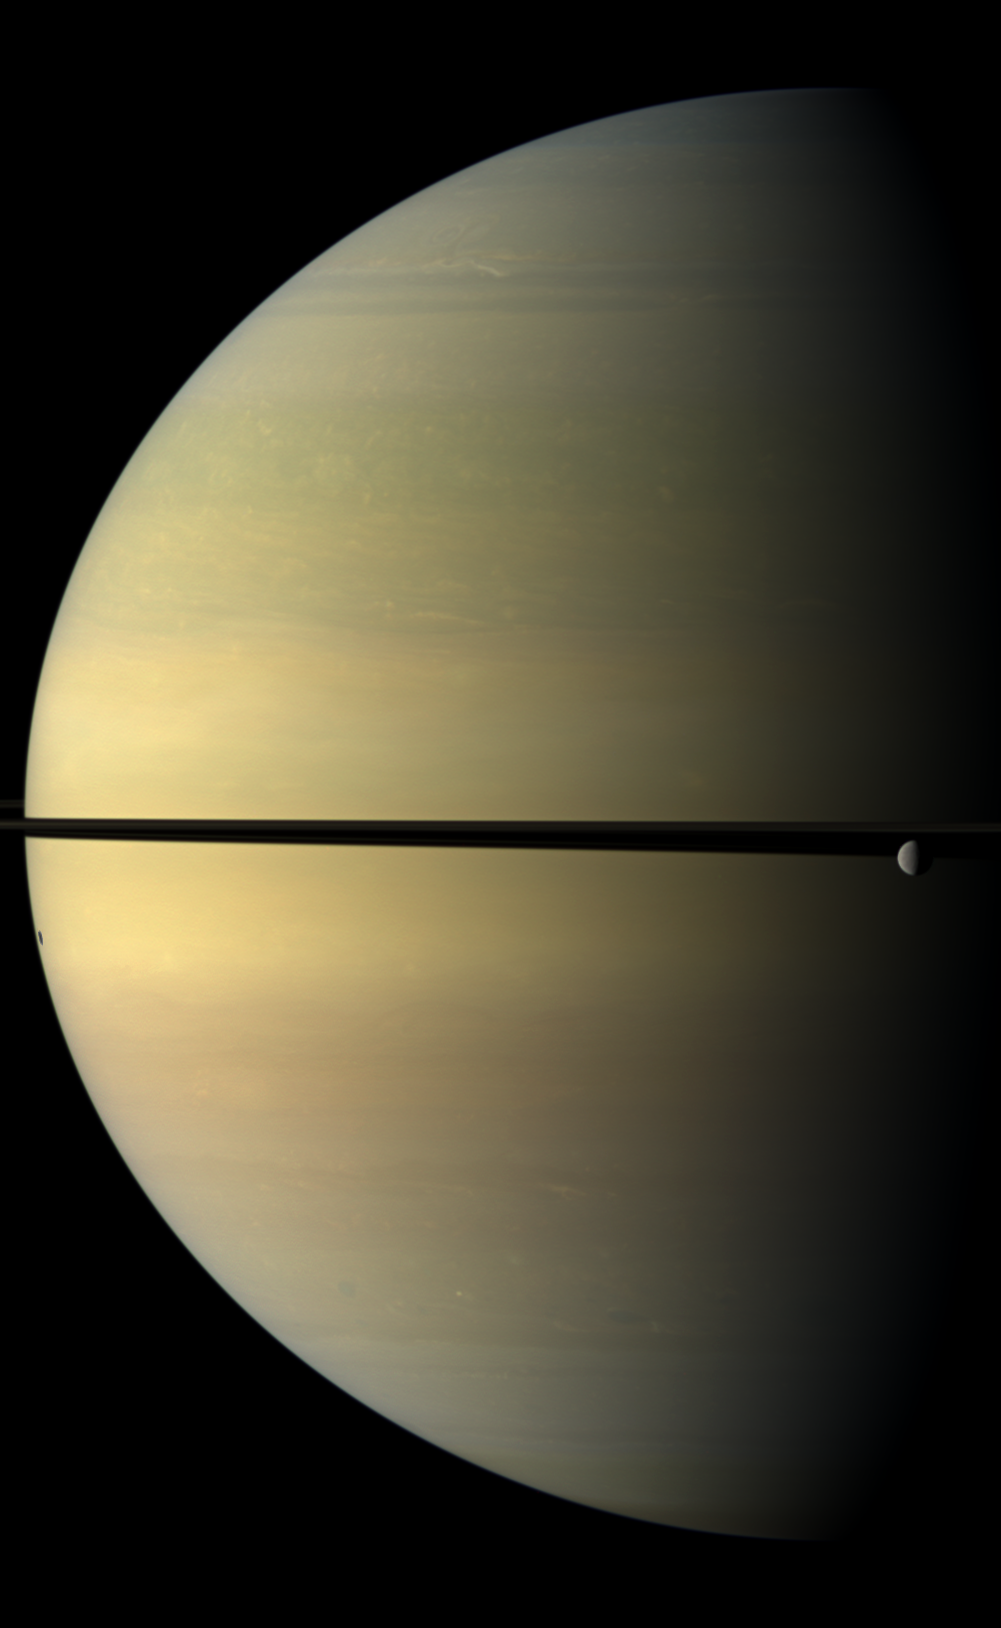

Stately Saturn

Saturn, stately and resplendent in this natural color view, dwarfs the icy moon Rhea.

Rhea (1,528 kilometers, or 949 miles across) orbits beyond the rings on the right of the image. The moon Tethys is not shown here, but its shadow is visible on the planet on the left of the image. This view looks toward the northern, sunlit side of the rings from just above the ringplane.

Images taken using red, green and blue spectral filters were combined to create this natural color view. The images were obtained with the Cassini spacecraft wide-angle camera on Nov. 4, 2009 at a distance of approximately 1.3 million kilometers (808,000 miles) from Saturn. Image scale is 72 kilometers (45 miles) per pixel.

The Cassini-Huygens mission is a cooperative project of NASA, the European Space Agency and the Italian Space Agency. The Jet Propulsion Laboratory, a division of the California Institute of Technology in Pasadena, manages the mission for NASA’s Science Mission Directorate, Washington, D.C. The Cassini orbiter and its two onboard cameras were designed, developed and assembled at JPL. The imaging operations center is based at the Space Science Institute in Boulder, Colo.

Credit: NASA/JPL/Space Science Institute